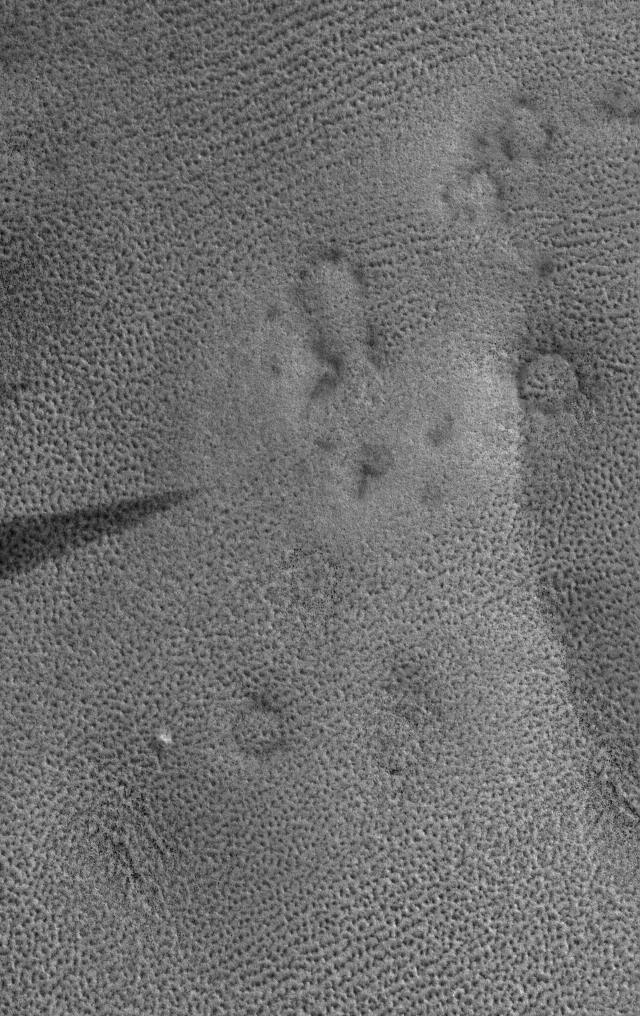

Martian Fingerprints

9 April 2005
This Mars Global Surveyor (MGS) Mars Orbiter Camera (MOC) image shows patterned ground on the martian northern plains. The circular features are buried meteor impact craters; the small dark dots associated with them are boulders. The dark feature at left center is a wind streak.

Location near: 75.1°N, 303.0°W
Image width: ~3 km (~1.9 mi)
Illumination from: lower left
Season: Northern Summer

Credit: NASA/JPL/Malin Space Science Systems